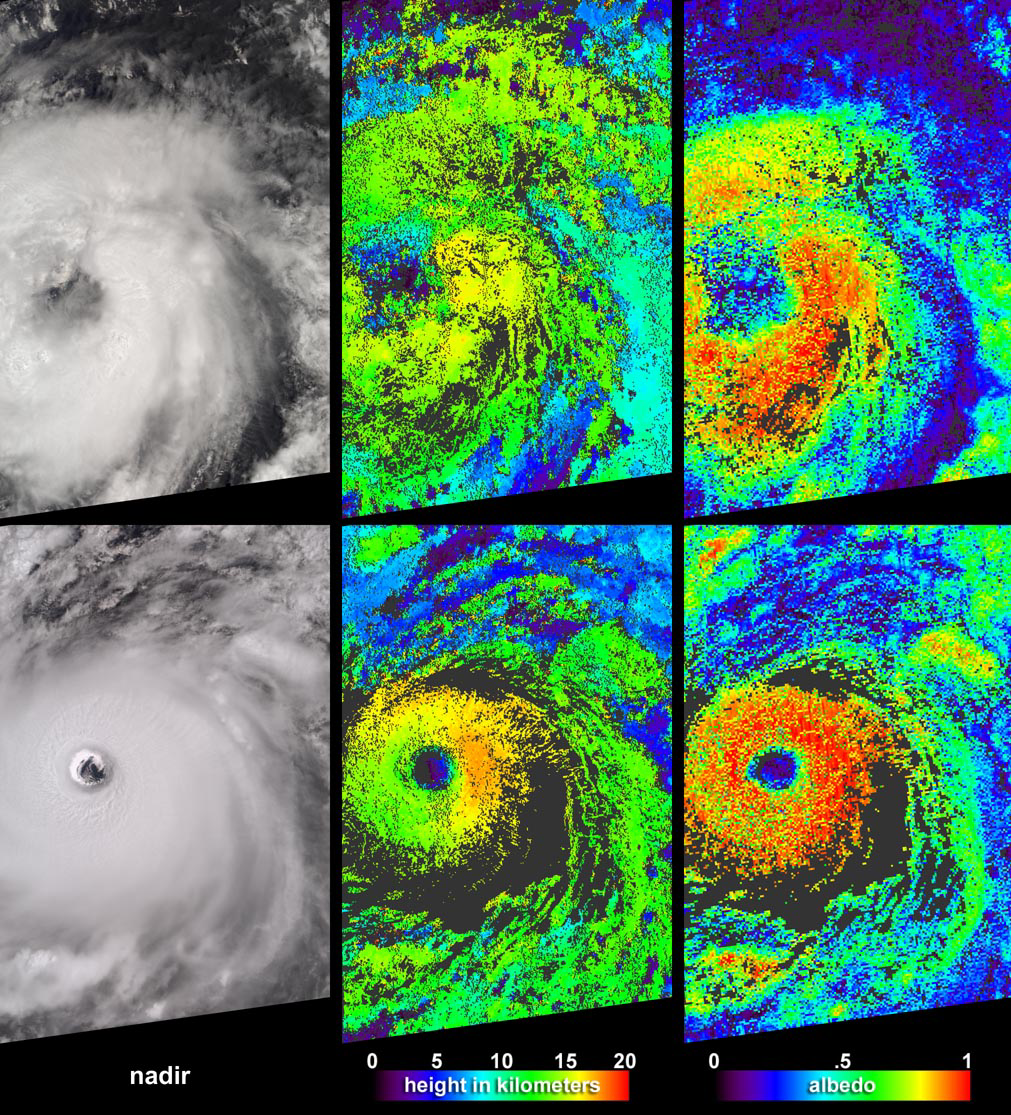

Aspects of Hurricane Isabel

Cloud-top radiance and height characteristics of Hurricane Isabel are depicted in these data products and animations from the Multi-angle Imaging SpectroRadiometer (MISR). Isabel was upgraded to hurricane status a few hours after the top image panels in this set were acquired on September 7, 2003. By the time the bottom panels were acquired on September 11, Isabel was a strengthening category 4 hurricane, centered about 900 kilometers east-northeast of the Leeward Islands.

Along the left are radiance images from MISR’s vertical-viewing (nadir) camera, at center are cloud-top height fields, and the right-hand panels provide retrieved local albedo values. The cloud-top heights are retrieved using automated stereoscopic processing of data from multiple MISR cameras, and are uncorrected at this stage for the effects of the exceptionally high winds associated with the hurricane’s rotation. Albedo values are dependent upon the observed cloud radiances as a function of view angle and upon the cloud height field, and are well-represented here. Albedo is a function of the amount of sunlight reflected back to space divided by the amount of incident sunlight. Cloud height and albedo are among the principle variables governing the influences of clouds on climate. Areas where height and albedo could not be retrieved are shown in dark grey.

The animations are created with radiance imagery from all nine MISR cameras, from the most steeply forward-viewing to the most steeply backward-viewing. Hurricane Isabel’s counter-clockwise rotation over the course of the seven minutes required for all nine cameras to view the scene can be observed, and the multiple perspectives provide a unique look at cloud structure. For example, at the steeper look angles of the 7 September fly-over, thin clouds can be discerned above the storm’s eye. The loose structure and large, ragged eye of Tropical Storm Isabel on the 7th contrasts with the well-developed eyewall, deep convective clouds and strong rotation of Hurricane Isabel on the 11th.

The Multi-angle Imaging SpectroRadiometer observes the daylit Earth continuously from pole to pole, and every 9 days views the entire globe between 82 degrees north and 82 degrees south latitude. These data products were generated from a portion of the imagery acquired during Terra orbits 19793 and 19852. The panels cover an area of about 360 kilometers x 560 kilometers, and utilize data from blocks 77 to 80 and 72 to 75 within World Reference System-2 paths 218 and 230, respectively.

MISR was built and is managed by NASA’s Jet Propulsion Laboratory, Pasadena, CA, for NASA’s Office of Earth Science, Washington, DC. The Terra satellite is managed by NASA’s Goddard Space Flight Center, Greenbelt, MD. JPL is a division of the California Institute of Technology.

Credit: NASA/GSFC/LaRC/JPL, MISR Team